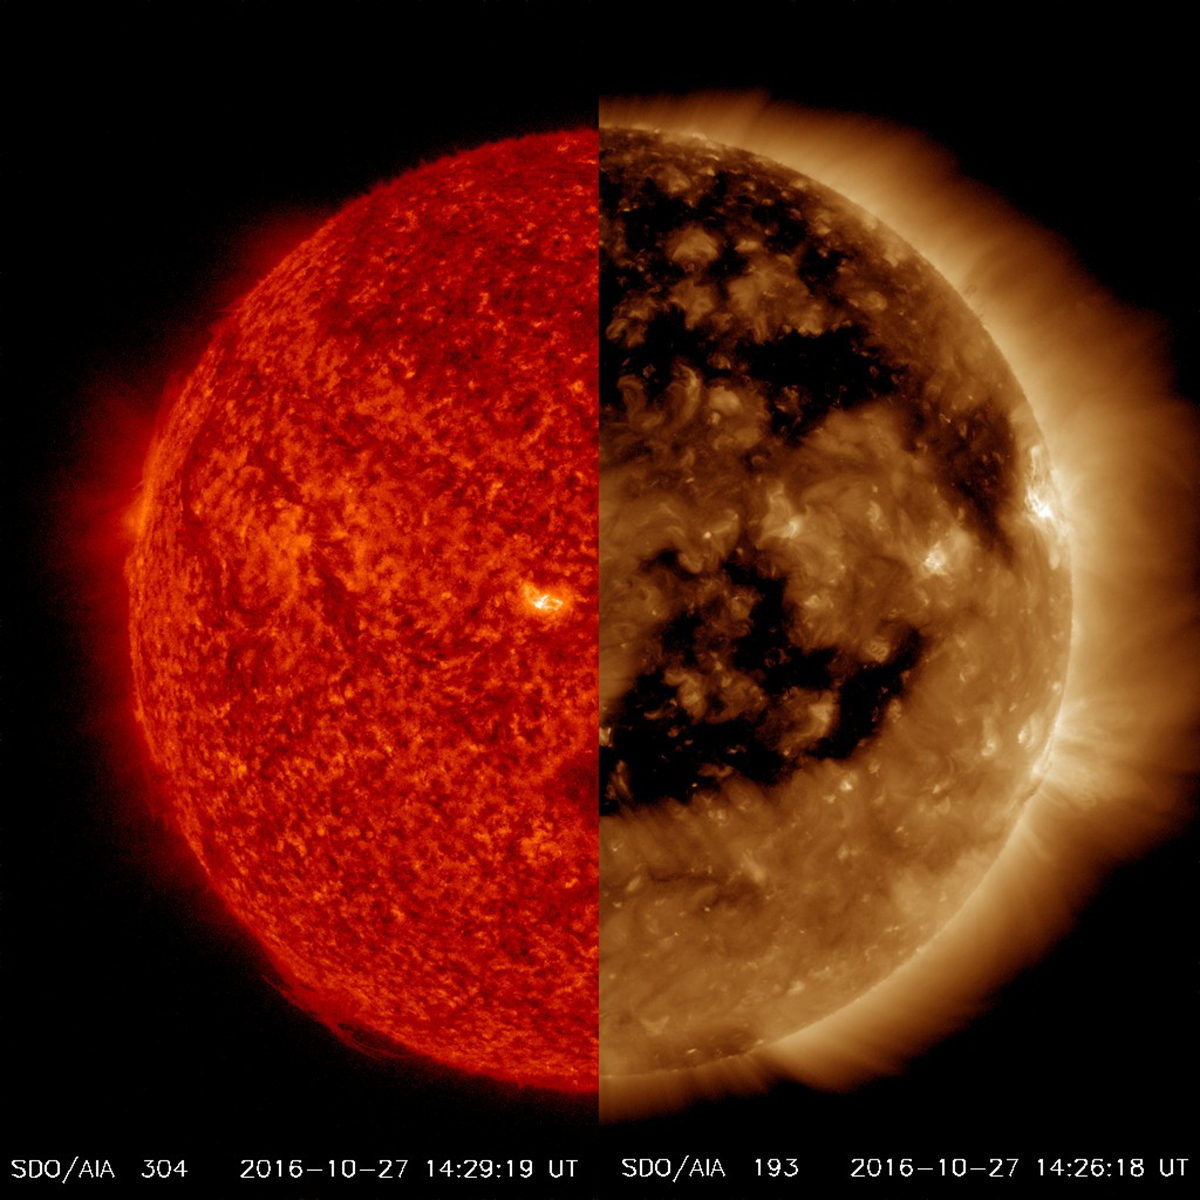

Wavelength Comparison

The difference in features that are visible in different wavelengths of extreme ultraviolet light can be stunning as we see when we compare very large coronal holes, easily seen in the AIA 171 image (colorized bronze) yet hardly perceptible in the AIA 304 image (colorized red). Both were taken at just about the same time (Oct. 27, 2016). Coronal holes are areas of open magnetic field that carry solar wind out into space. In fact, these holes are currently causing a lot of geomagnetic activity here on Earth. The bronze image wavelength captures material that is much hotter and further up in the corona than the red image. The comparison dramatizes the value of observing the sun in multiple wavelengths of light.

Movies
PIA15377_Cor_Hole_compare_big.mp4
PIA15377_Cor_Hole_compare_sm.mp4

SDO is managed by NASA’s Goddard Space Flight Center, Greenbelt, Maryland, for NASA’s Science Mission Directorate, Washington. Its Atmosphere Imaging Assembly was built by the Lockheed Martin Solar Astrophysics Laboratory (LMSAL), Palo Alto, California.

Credit: NASA/GSFC/Solar Dynamics Observatory